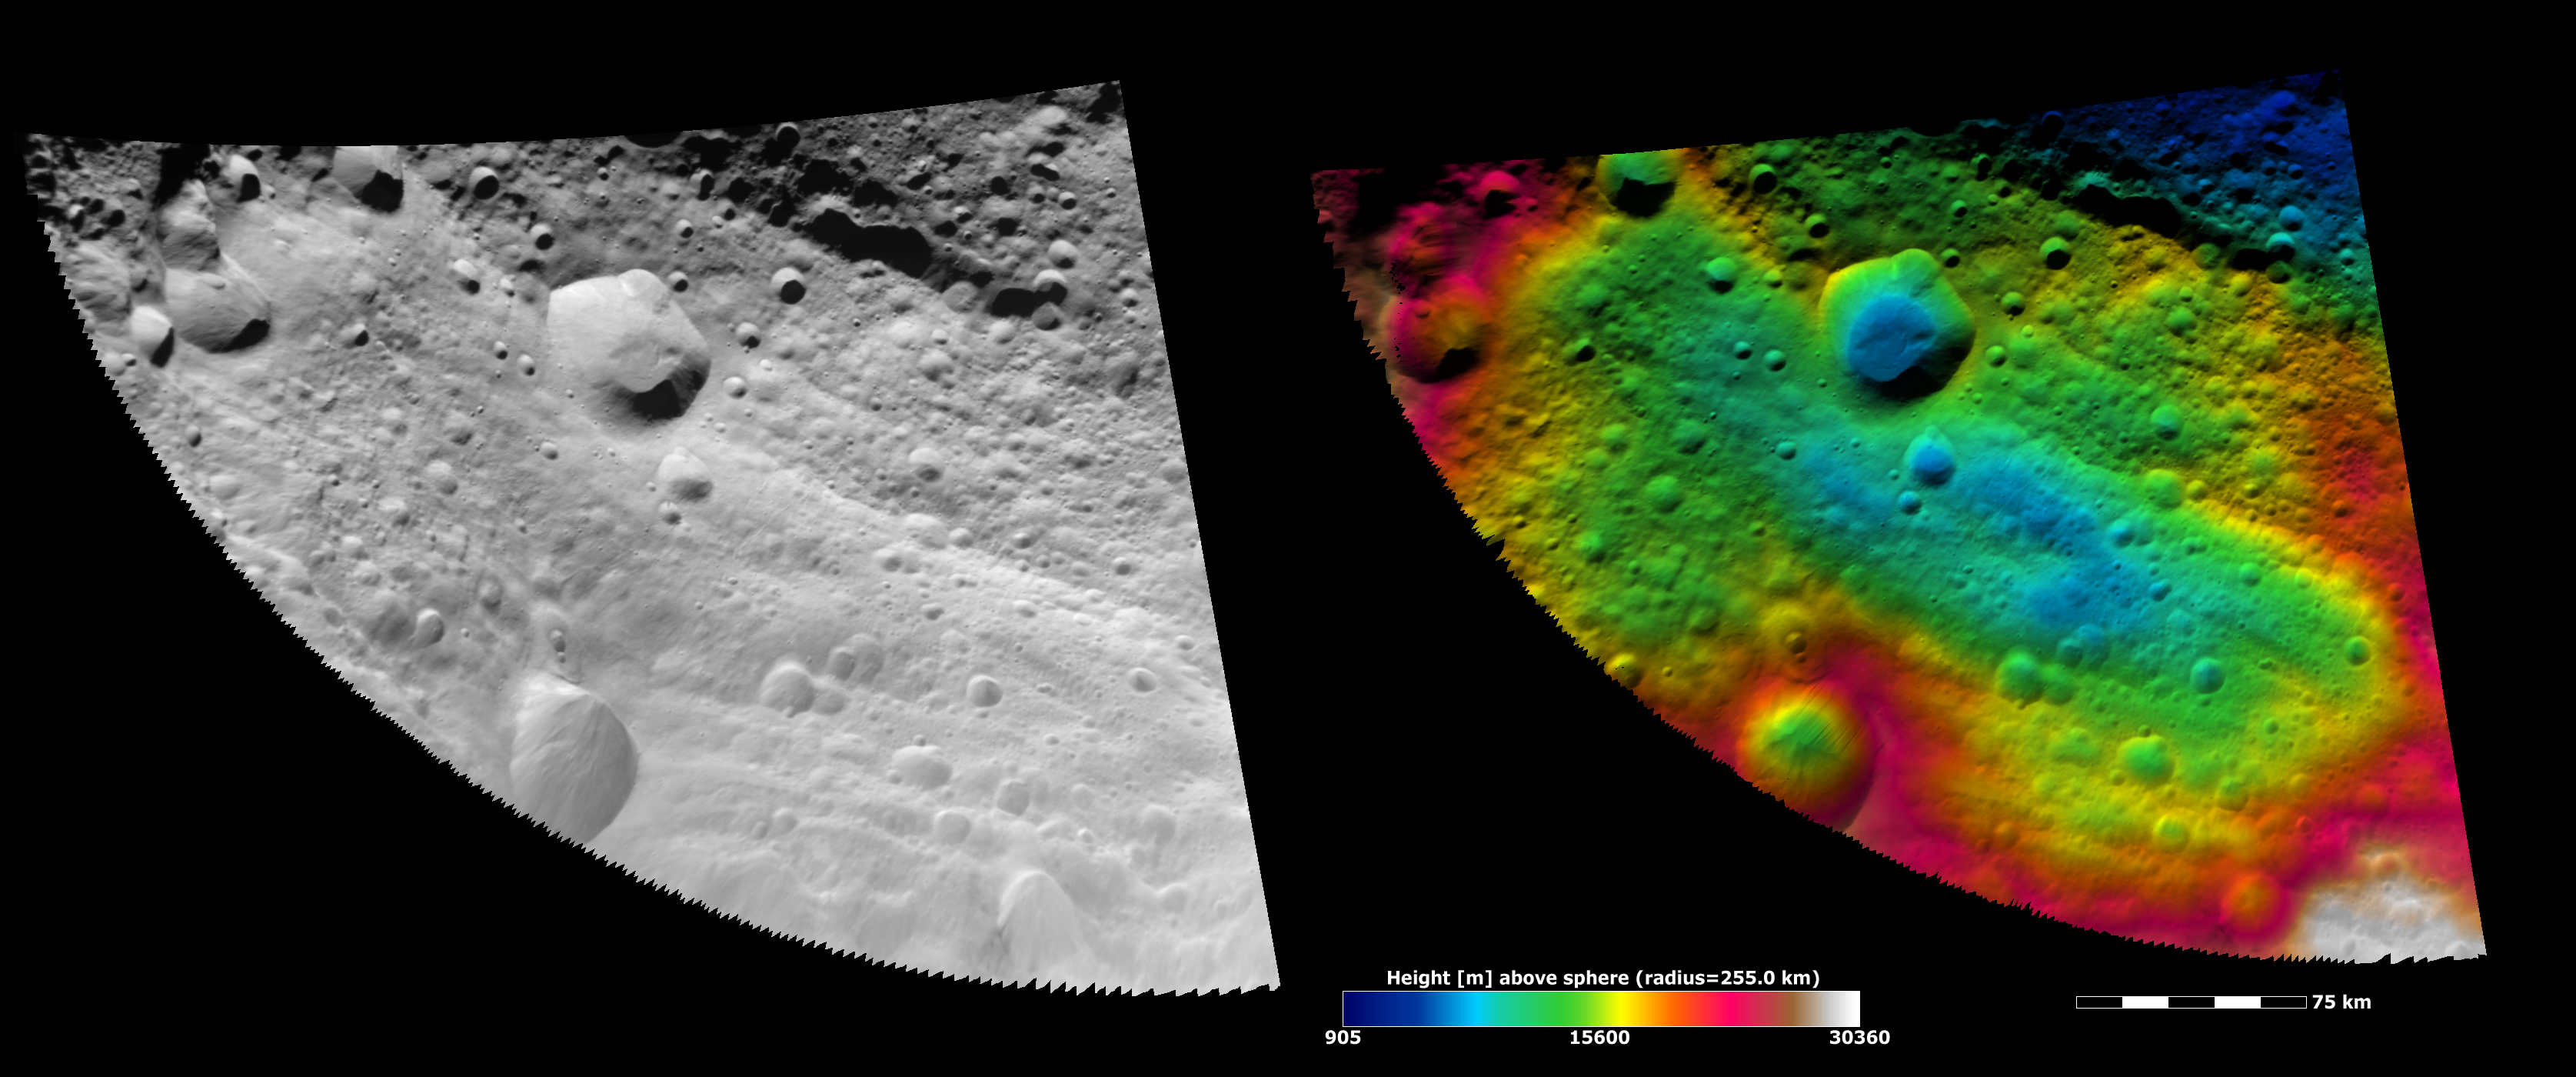

Topography of Vesta’s Equatorial Region I

These Dawn FC (framing camera) images show part of Vesta’s equatorial region, which contains impact craters and troughs (linear depressions). The left image is an albedo image, which is taken directly through the clear filter of the FC. Such an image shows the albedo (e.g. brightness/darkness) of the surface. The right image uses the same albedo image as its base but then a color-coded height representation of the topography is overlain onto it. The various colors correspond to the height of the area that they color. For example, the white in the bottom right of the right image is the highest area and the blue areas in the central crater and the top of the right image are the lowest. Below the central crater there is a long low area running obliquely across the image (blue and green colors), which is not as clear in the left albedo image. The topography is calculated from a set of images that were observed from different viewing directions, these are called stereo images.

NASA’s Dawn spacecraft obtained the albedo image with its framing camera on August 11th 2011. This image was taken through the camera’s clear filter. The distance to the surface of Vesta is 2740 km the image has a resolution of about 250 meters per pixel. The images are projected using a lambert-azimuthal map projection.

The Dawn mission to Vesta and Ceres is managed by NASA’s Jet Propulsion Laboratory, a division of the California Institute of Technology in Pasadena, for NASA’s Science Mission Directorate, Washington D.C. UCLA is responsible for overall Dawn mission science. Dawn’s VIR was provided by ASI, the Italian Space Agency and is managed by INAF, Italy’s National Institute for Astrophysics, in collaboration with Selex Galileo, where it was built.

Credit: NASA/JPL-Caltech/UCLA/MPS/DLR/IDA